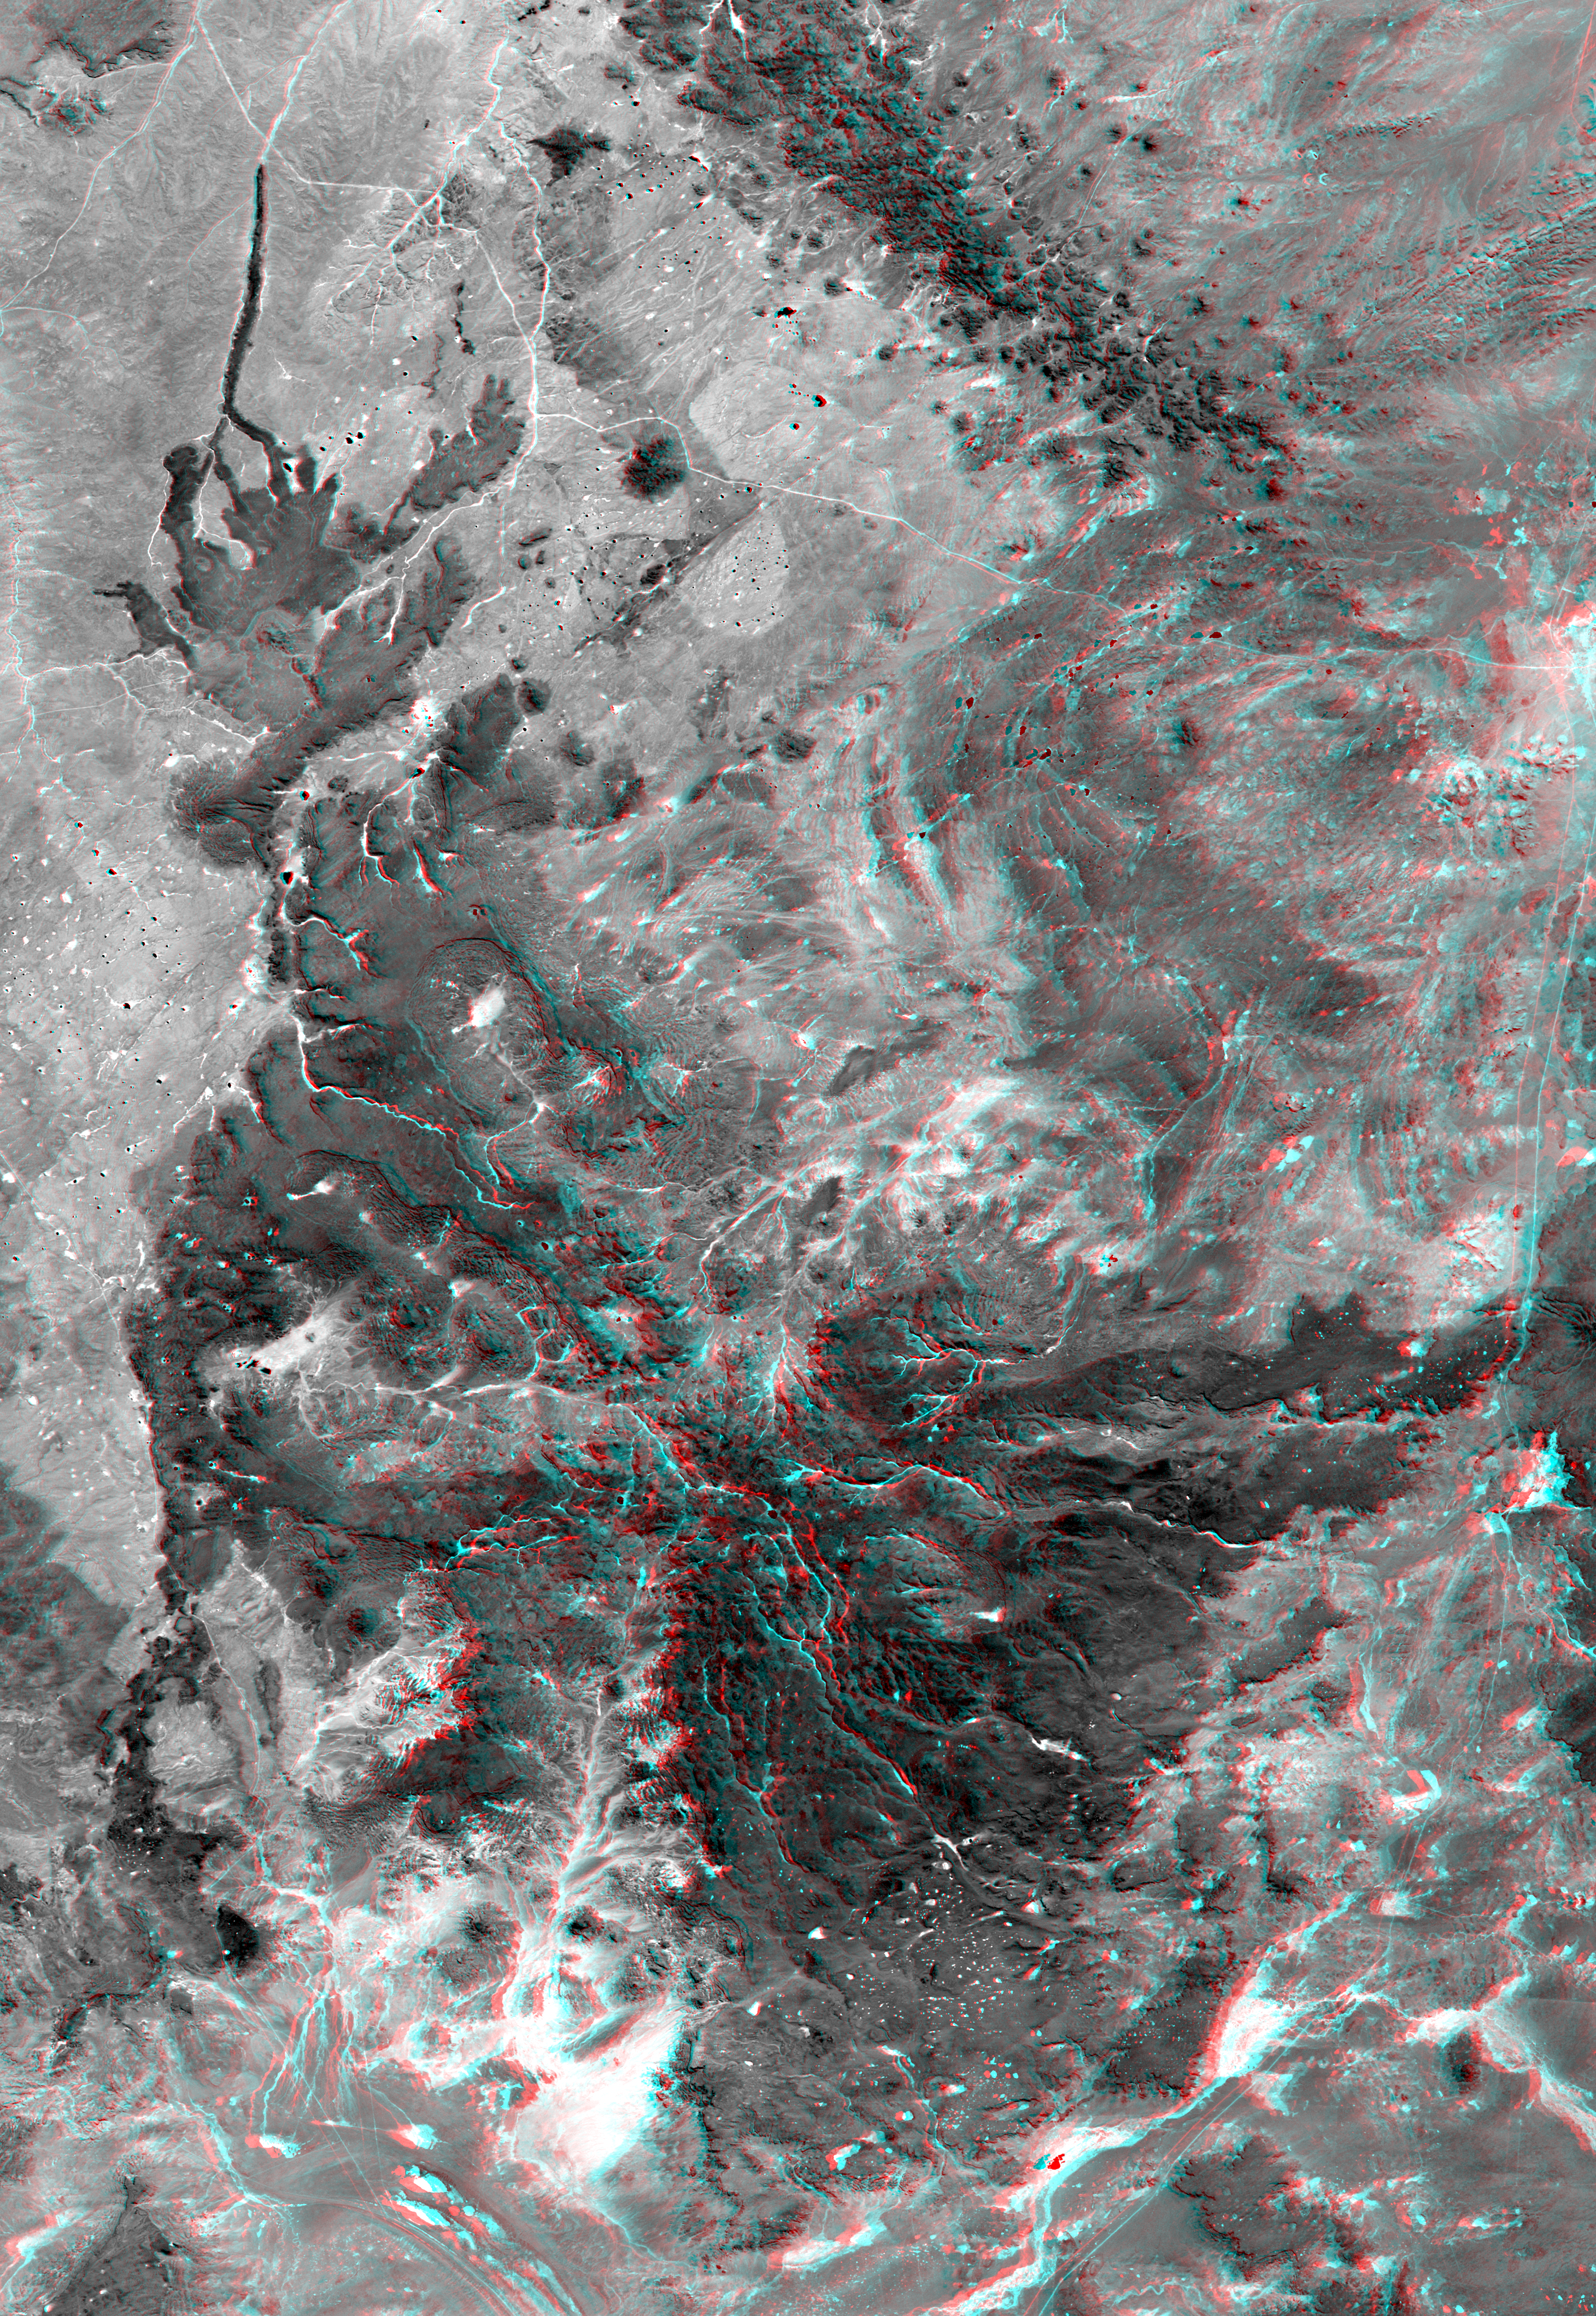

Anaglyph, Patagonia, Argentina

This view of northern Patagonia, at Los Menucos, Argentina shows remnants of relatively young volcanoes built upon an eroded plain of much older and contorted volcanic, granitic, and sedimentary rocks. The large, dark “butterfly” pattern is a single volcano that has been deeply eroded. Large holes on the volcano’s flanks indicate that they may have collapsed soon after eruption, as fluid molten rock drained out from under its cooled and solidified outer shell. At the upper left, a more recent eruption occurred and produced a small volcanic cone and a long stream of lava, which flowed down a gully. At the top of the image, volcanic intrusions permeated the older rocks resulting in a chain of small dark volcanic peaks.

At the top center of the image, two halves of a light ellipse pattern are offset from each other. This feature is an old igneous intrusion that has been split by a right-lateral fault. The apparent offset is about 6.6 kilometers (4 miles). Tonal and topographic discontinuities reveal the fault trace as it extends across the image to the lower left. However, young unbroken basalt flows show that the fault has not been active recently.

This anaglyph was generated by first draping a Landsat Thematic Mapper image over a topographic map from the Shuttle Radar Topography Mission, then producing the two differing perspectives, one for each eye. When viewed through special glasses, the result is a vertically exaggerated view of the Earth’s surface in its full three dimensions. Anaglyph glasses cover the left eye with a red filter and the right eye with a blue filter.

Landsat satellites have provided visible light and infrared images of the Earth continuously since 1972. SRTM topographic data match the 30-meter (99-foot) spatial resolution of most Landsat images and provide a valuable complement for studying the historic and growing Landsat data archive. The Landsat 7 Thematic mapper image used here was provided to the SRTM project by the United States Geological Survey, Earth Resources Observation Systems (EROS) Data Center,Sioux Falls, South Dakota.

Elevation data used in this image was acquired by the Shuttle Radar Topography Mission (SRTM) aboard the Space Shuttle Endeavour, launched on February 11, 2000. SRTM used the same radar instrument that comprised the Spaceborne Imaging Radar-C/X-Band Synthetic Aperture Radar (SIR-C/X-SAR) that flew twice on the Space Shuttle Endeavour in 1994. SRTM was designed to collect three-dimensional measurements of the Earth’s surface. To collect the 3-D data, engineers added a 60-meter-long (200-foot) mast, installed additional C-band and X-band antennas, and improved tracking and navigation devices. The mission is a cooperative project between the National Aeronautics and Space Administration (NASA), the National Imagery and Mapping Agency (NIMA) of the U.S. Department of Defense (DoD), and the German and Italian space agencies. It is managed by NASA’s Jet Propulsion Laboratory, Pasadena, CA, for NASA’s Earth Science Enterprise,Washington, DC.

Size: 121 kilometers (75 miles) x 83 kilometers (52 miles)
Location: 41 deg. South lat., 69 deg. West lon.
Orientation: North toward upper left
Image Data: Landsat band 4
Date Acquired: February 19, 2000 (SRTM), January 22, 2000 (Landsat)

Credit: NASA/JPL/NIMA